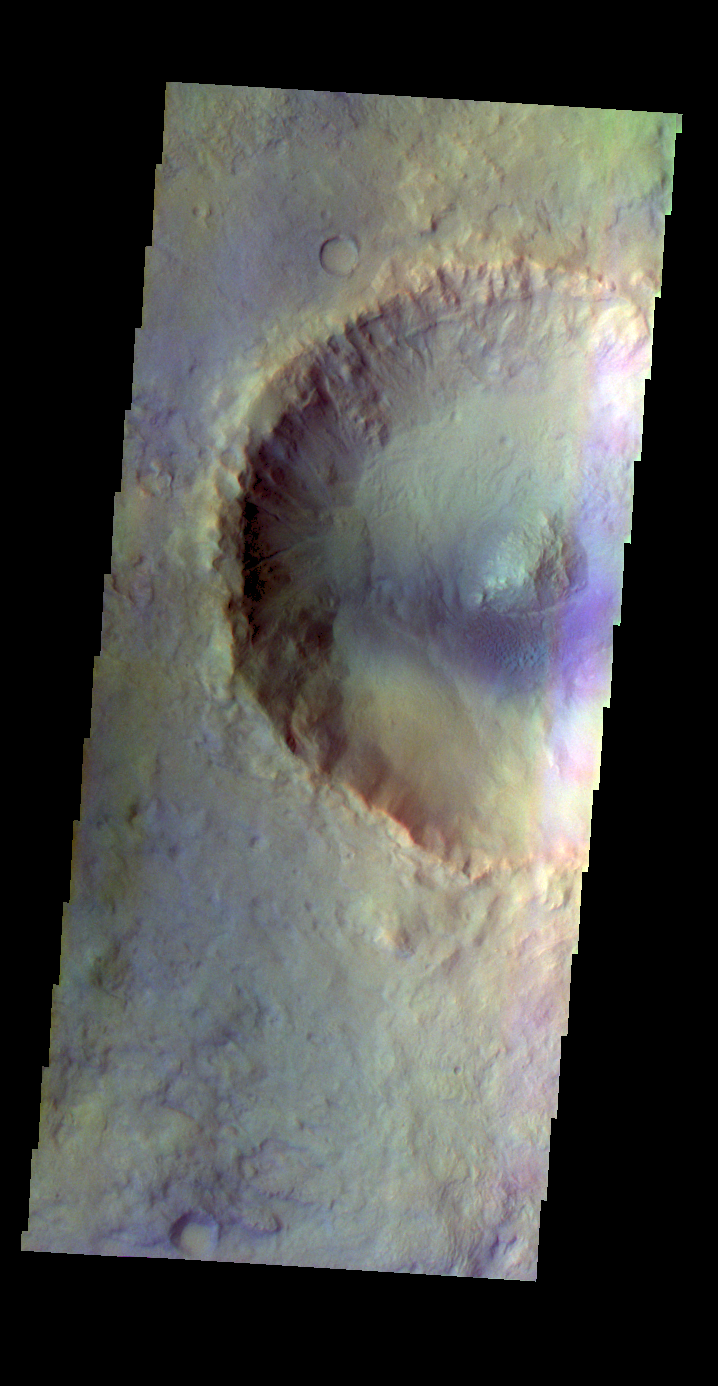

Crater – False Color

The THEMIS VIS camera contains 5 filters. The data from different filters can be combined in multiple ways to create a false color image. These false color images may reveal subtle variations of the surface not easily identified in a single band image. Today’s false color image shows an unnamed crater in Acidalia Planitia.

Credit: NASA/JPL-Caltech/ASU